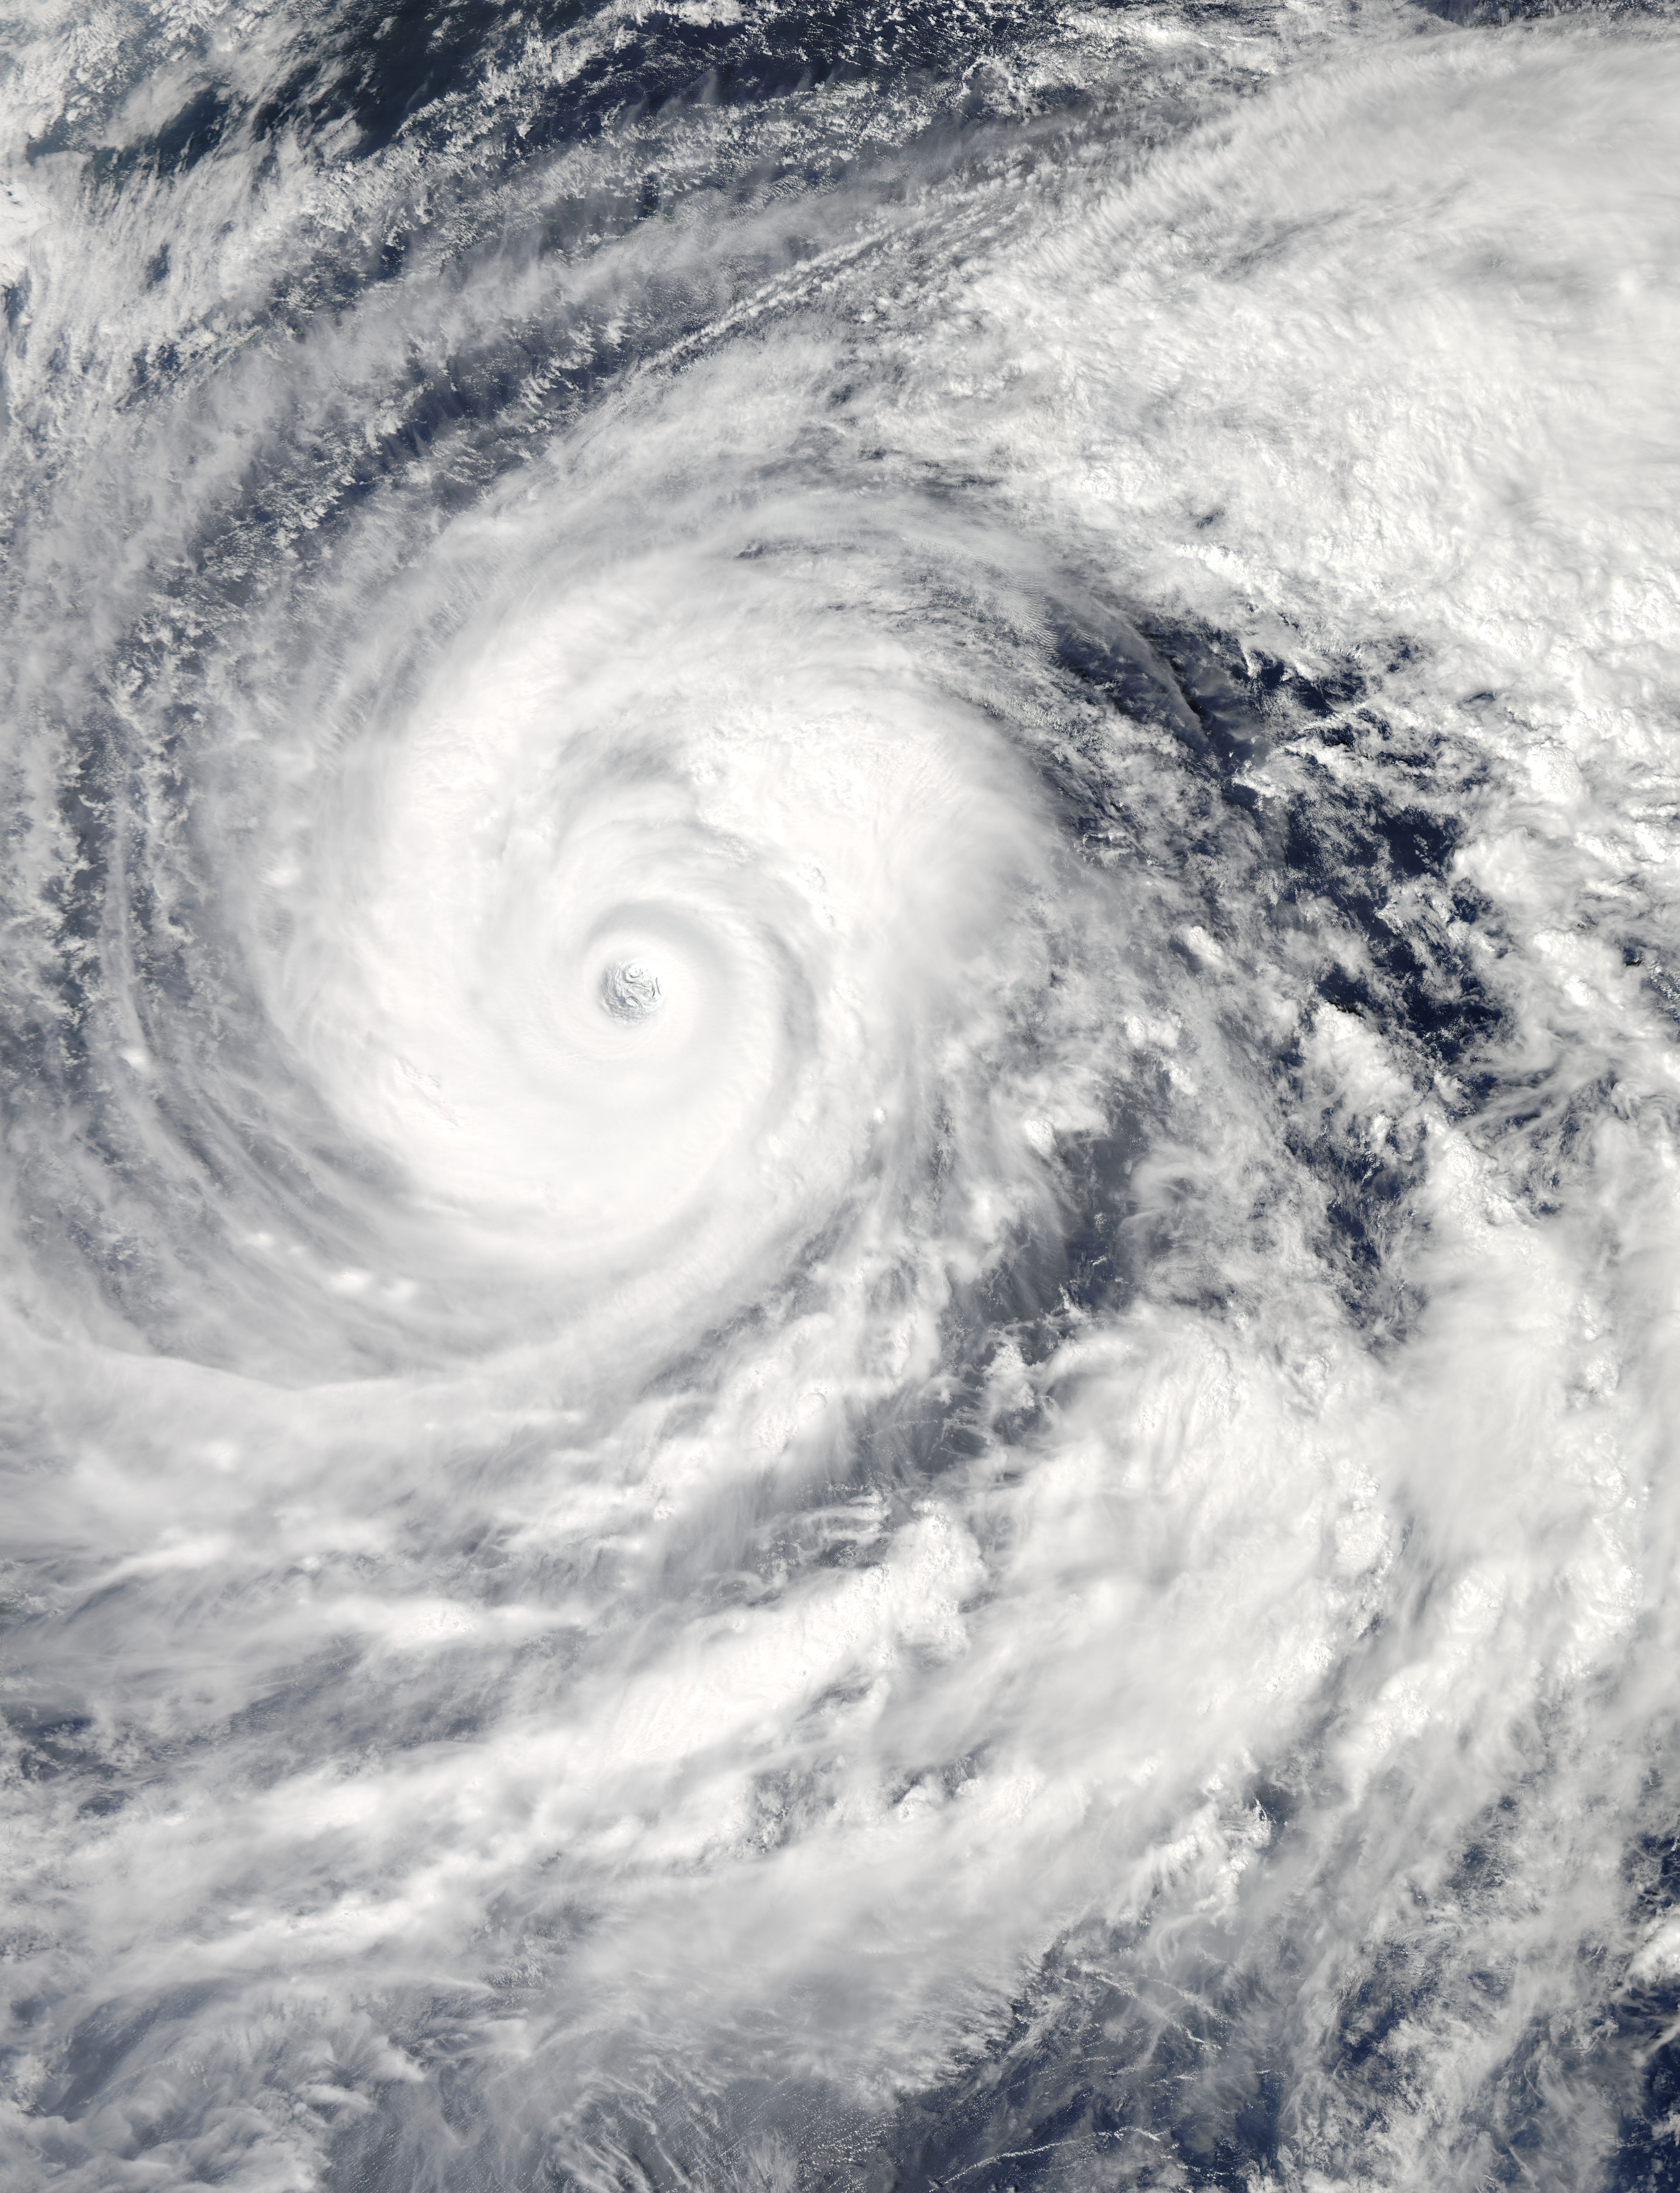

NASA's Aqua Satellite Tracking Super Typhoon Vongfong

The MODIS instrument aboard NASA's Aqua satellite captured this visible image of Super Typhoon Vongfong on Oct. 9 at 04:25 UTC (12:25 a.m. EDT as it moved north through the Philippine Sea. --- Vongfong weakened to a Category 4 typhoon on the Saffir-Simpson scale on Thursday, October 9, with maximum sustained winds near 130 knots (149.6 mph/240.8 kph), down from a Category 5 typhoon on Oct. 8. Forecasters at the Joint Typhoon Warning Center predict slow weakening over the next several days. Vongfong was centered near 20.6 north and 129.5 east, about 384 nautical miles south-southeast of Kadena Air Base, Okinawa, Japan. It is moving to the north-northwest at 7 knots (8 mph/12.9 kph) and generating 44 foot (13.4 meter) high seas. For warnings and watches, visit the Japan Meteorological Agency website at: www.jma.go.jp/en/typh/. Vongfong is forecast to continue moving north through the Philippine Sea and is expected to pass just to the east of Kadena Air Base, then track over Amami Oshima before making landfall in Kyushu and moving over the other three big islands of Japan. Residents of all of these islands should prepare for typhoon conditions beginning on October 10.

Credit: NASA Goddard MODIS Rapid Response Team